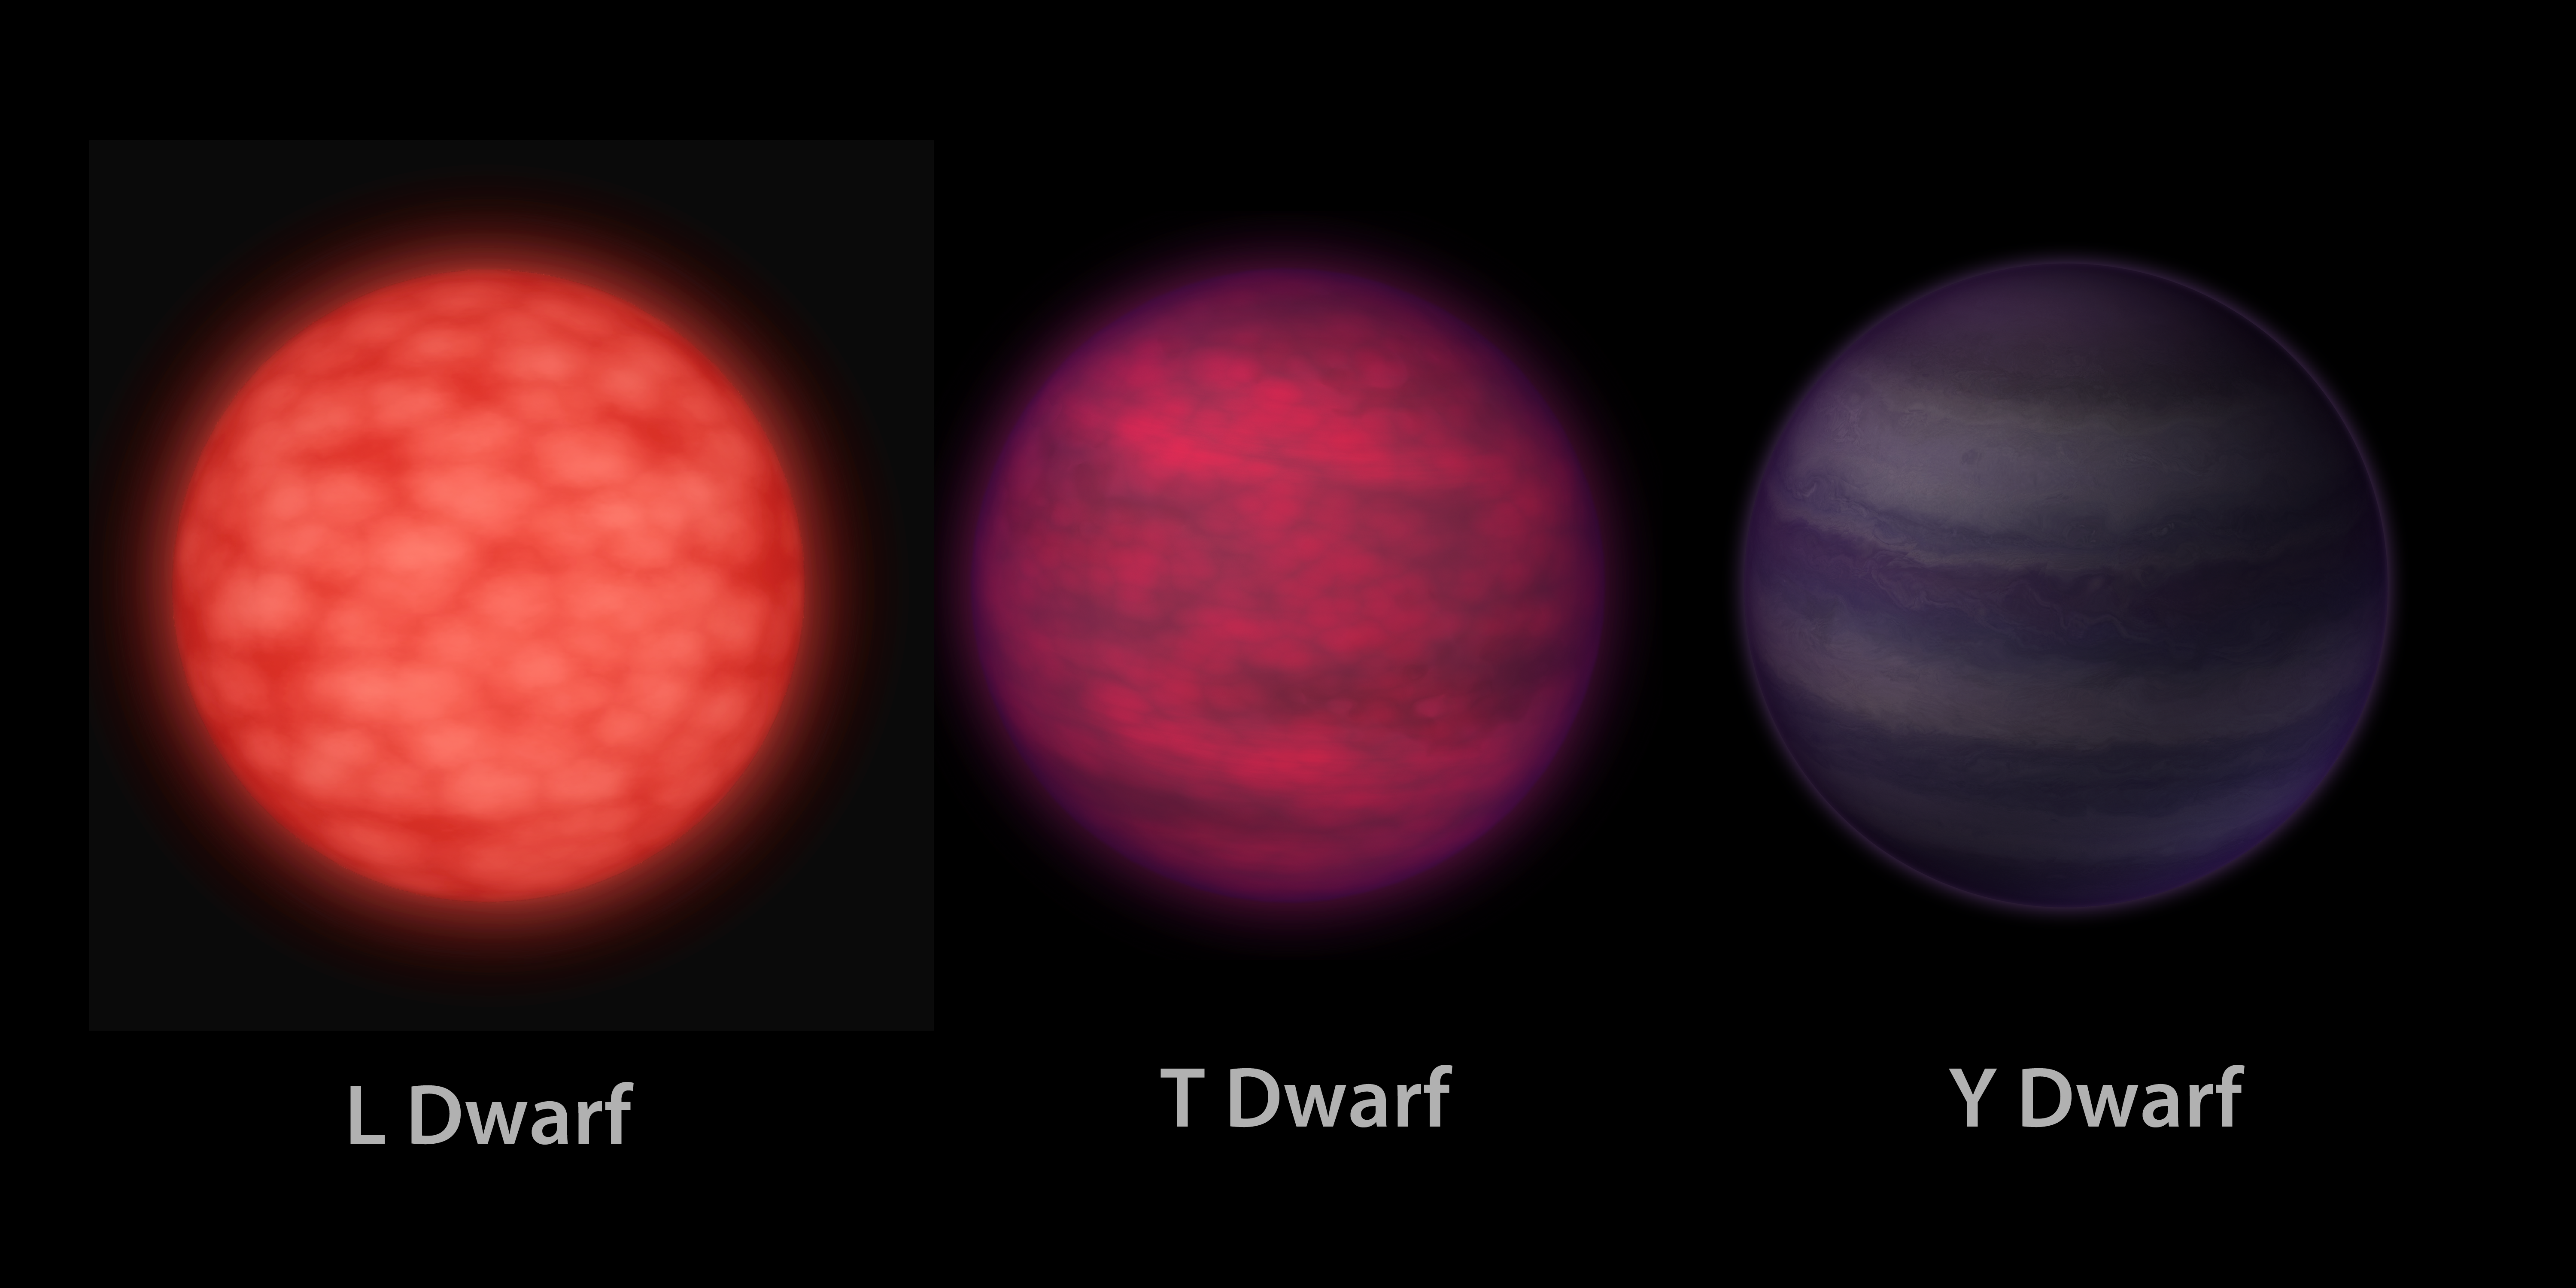

A Trio of Brown Dwarfs (Artist’s Concept)

This artist’s conception illustrates what brown dwarfs of different types might look like to a hypothetical interstellar traveler who has flown a spaceship to each one. Brown dwarfs are like stars, but they aren’t massive enough to fuse atoms steadily and shine with starlight — as our sun does so well.

On the left is an L dwarf, in the middle is a T dwarf, and on the right is a Y dwarf. The objects are progressively cooler in atmospheric temperatures as you move from left to right. Y dwarfs are the newest and coldest class of brown dwarfs and were discovered by NASA’s Wide-field Infrared Survey Explorer, or WISE. WISE was able to detect these Y dwarfs for the first time because it surveyed the entire sky deeply at the infrared wavelengths at which these bodies emit most of their light.

The L dwarf is seen as a dim red orb to the eye. The T dwarf is even fainter and appears with a darker reddish, or magenta, hue. The Y dwarf is dimmer still. Because astronomers have not yet detected Y dwarfs at the visible wavelengths we see with our eyes, the choice of a purple hue is done mainly for artistic reasons. The Y dwarf is also illustrated as reflecting a faint amount of visible starlight from interstellar space.

In this rendering, the traveler’s spaceship is the same distance from each object. This illustrates an unusual property of brown dwarfs — that they all have the same dimensions, roughly the size of the planet Jupiter, regardless of their mass. This mass disparity can be as large as fifteen times or more when comparing an L to a Y dwarf, despite the fact that both objects have the same radius.

The three brown dwarfs also have very different atmospheric temperatures. A typical L dwarf has a temperature of 2,600 degrees Fahrenheit (1,400 degrees Celsius). A typical T dwarf has a temperature of 1,700 degrees Fahrenheit (900 degrees Celsius). The coldest Y dwarf so far identified by WISE has a temperature of less than about 80 degrees Fahrenheit (25 degrees Celsius).

JPL manages the Wide-field Infrared Survey Explorer for NASA’s Science Mission Directorate, Washington. The principal investigator, Edward Wright, is at UCLA. The mission was competitively selected under NASA’s Explorers Program managed by the Goddard Space Flight Center, Greenbelt, Md. The science instrument was built by the Space Dynamics Laboratory, Logan, Utah, and the spacecraft was built by Ball Aerospace & Technologies Corp., Boulder, Colo. Science operations and data processing take place at the Infrared Processing and Analysis Center at the California Institute of Technology in Pasadena. Caltech manages JPL for NASA.

Credit: NASA/JPL-Caltech